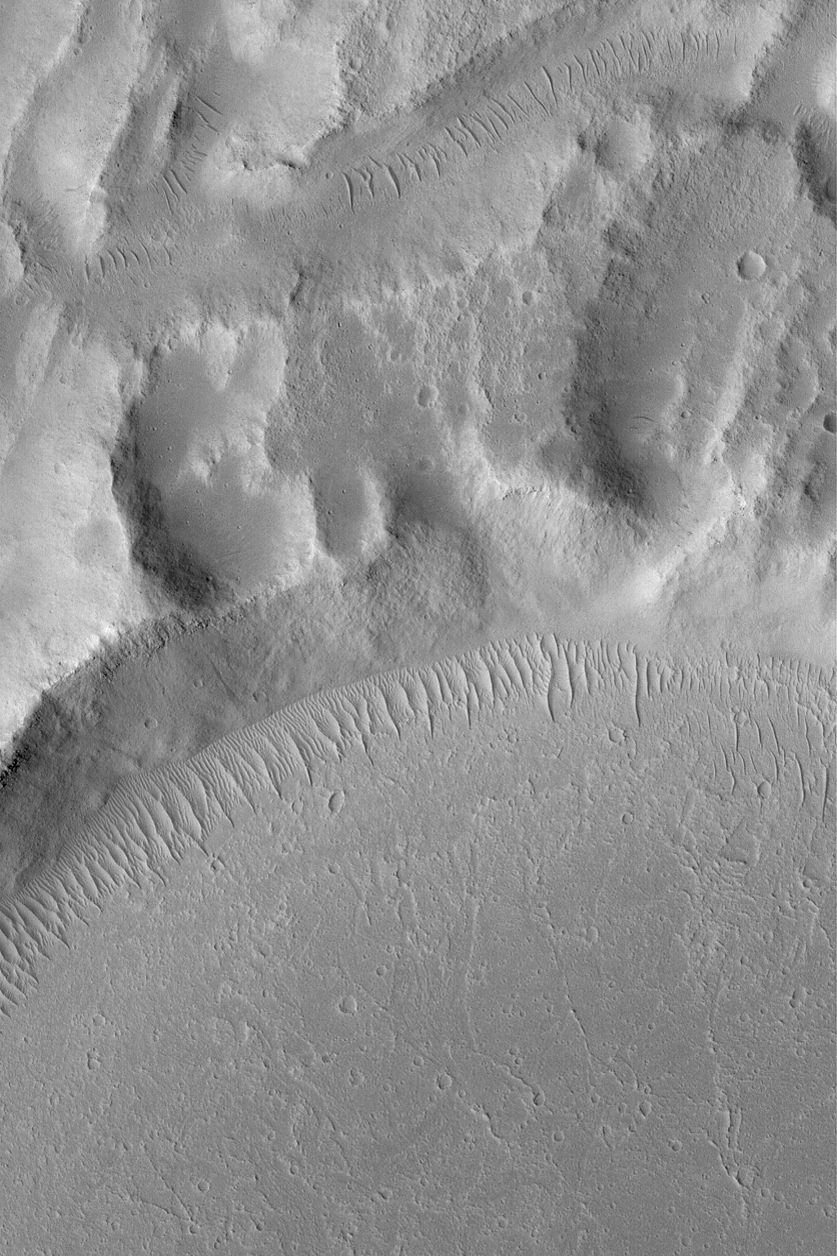

Kasei Valles Scene

MGS MOC Release No. MOC2-483, 14 September 2003

This is a May 2003 Mars Global Surveyor (MGS) Mars Orbiter Camera (MOC) picture of terrain in the Kasei Valles region. The lower third of the image shows flow patterns formed by mud or lava from some of the youngest flow events that occurred in the valley system. These events occurred some time ago, however, because there has been sufficient time for a plethora of small impact craters to form on the surface. In addition, large, ripple-like, windblown bedforms occur along the margin of the flow materials and the adjacent upland. At least two generations of ripples are recognized–a suite of larger ones with groups of smaller ripples located between them. The image is located near 16.4°N, 74.9°W. This picture covers an area 3 km (1.9 mi) across and is illuminated by sunlight from the lower left.

Credit: NASA/JPL/Malin Space Science Systems